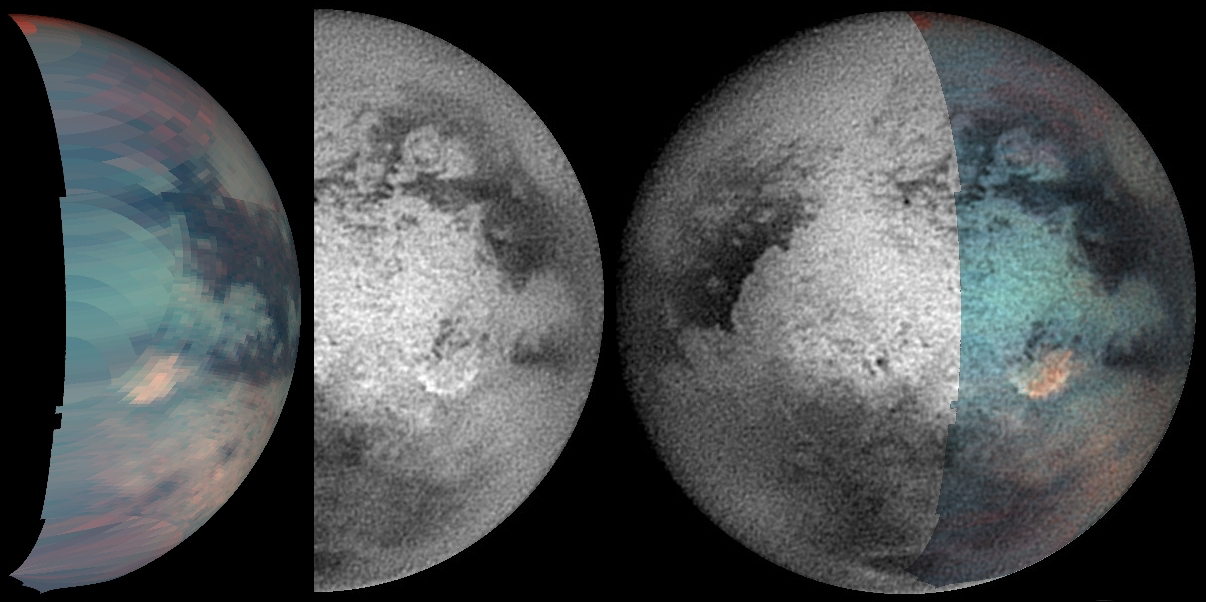

Titan’s Odd Spot Baffles Scientists

Three views of Titan’s Odd Spot

The recently discovered infrared-bright spot on Titan (see PIA07877) is the type of enigmatic feature that is best investigated by putting together as many different types of complementary information as possible. Cassini’s varied array of scientific instruments is equal to the task. This montage shows the spot in infrared wavelengths from the visual and infrared mapping spectrometer on the left, from the imaging science subsystem in the center, and a combination of both data sets on the right.

When put together, the two different views show more than either does separately. The visual and infrared spectrometer team noted the bright region in the image on the left after Cassini’s March 31, 2004, Titan encounter. The strange, bright feature to the southeast of Xanadu (see PIA06154) was flagged as unusual and informally dubbed “The Smile” by imaging team members in December 2004. Together the images show that The Smile (seen by the imaging cameras at 0.938 micron) bounds the infrared “Bright, Red Spot” toward the southeast. The bright region seen in the visible and infrared mapping spectrometer image extends several hundred kilometers to the north and west of The Smile, but does not cover the dark terrain located between this area and Xanadu farther to the northwest. The Smile feature also seems to extend farther west at the south end than the Bright, Red Spot.

It seems clear that both instruments are detecting the same basic feature on Titan’s surface. This bright patch may be due to an impact event, landslide, cryovolcanism, or atmospheric processes. Its distinct color and brightness suggest that it may have formed relatively recently.

The false-color image on the left was created using images taken at 1.7 microns (represented by blue), 2.0 microns (green), and 5.0 microns (red). The images that comprise this view were taken by the visual and infrared mapping spectrometer instrument on the April 16, 2005, Titan flyby. Several views were stitched together to make a mosaic. The result was then reprojected to simulate the view from the imaging camera so that the two could be directly compared.

The center image was taken by the narrow-angle camera on December 10, 2004, using a spectral filter centered at 0.938 microns (938 nanometers). The image was taken at a distance of 1.5 million kilometers from Titan and has a pixel scale of 9 kilometers (6 miles) per pixel (see PIA06154) for original image). The image is centered on 8 degrees south latitude, 112 degrees west longitude. This image has been contrast enhanced and sharpened to improve surface feature visibility.

The Cassini-Huygens mission is a cooperative project of NASA, the European Space Agency and the Italian Space Agency. The Jet Propulsion Laboratory, a division of the California Institute of Technology in Pasadena, manages the mission for NASA’s Science Mission Directorate, Washington, D.C. The Cassini orbiter and its two onboard cameras were designed, developed and assembled at JPL. The visual and infrared mapping spectrometer team is based at the University of Arizona. The imaging team is based at the Space Science Institute, Boulder, Colo.

Credit: NASA/JPL/University of Arizona/Space Science Institute